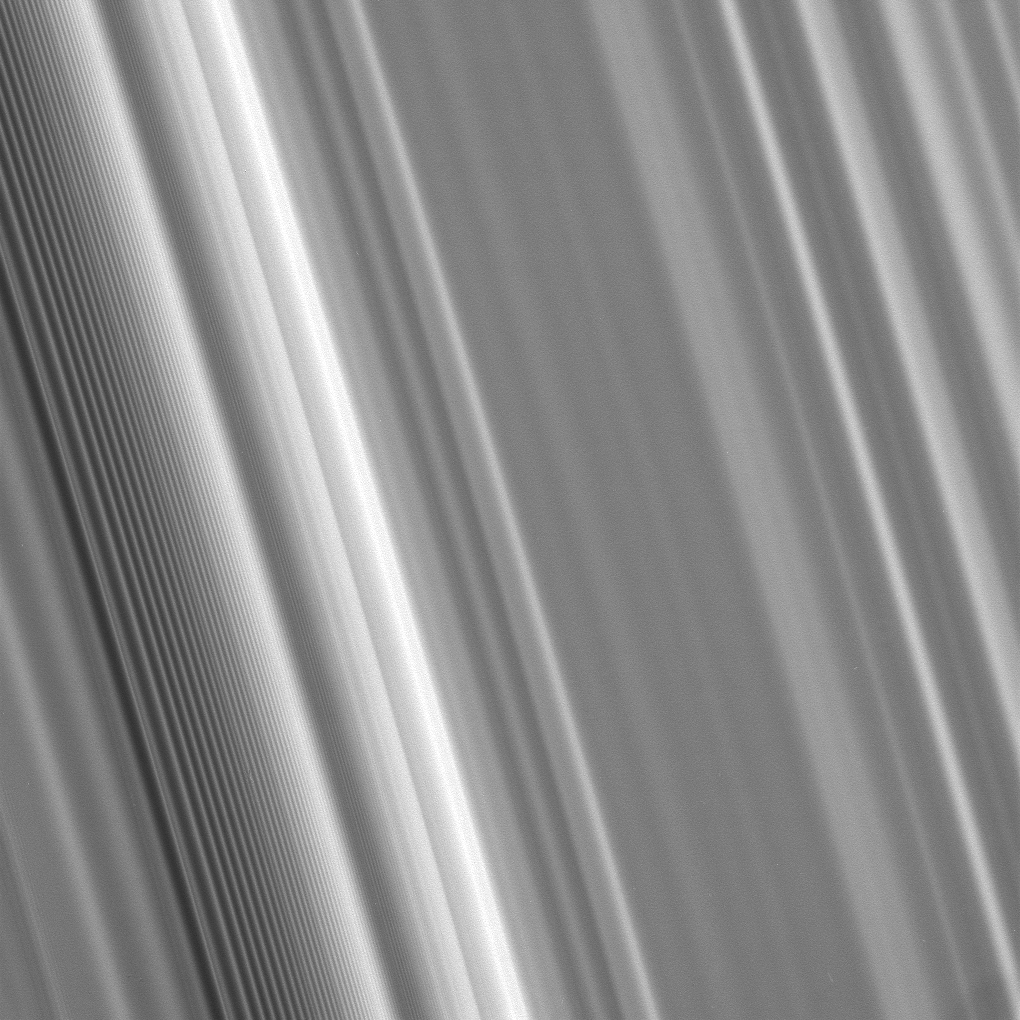

Tight Spiral

This high-resolution view shows, at left, a spiral density wave in Saturn’s inner B ring. A spiral density wave is a spiral-shaped massing of particles that tightly winds many times around the planet. These waves decrease in wavelength with increasing distance from the planet.

Scientists use images like this one to understand the mass of the rings and the collisional dynamics of the ring particles.

The view looks toward the sunlit side of the rings from about 50 degrees below the ringplane. The image was taken in visible light with the Cassini spacecraft narrow-angle camera on May 10, 2008. The view was obtained at a distance of approximately 279,000 kilometers (173,000 miles) from Saturn. Image scale is 1 kilometer (0.6 mile) per pixel.

The Cassini-Huygens mission is a cooperative project of NASA, the European Space Agency and the Italian Space Agency. The Jet Propulsion Laboratory, a division of the California Institute of Technology in Pasadena, manages the mission for NASA’s Science Mission Directorate, Washington, D.C. The Cassini orbiter and its two onboard cameras were designed, developed and assembled at JPL. The imaging operations center is based at the Space Science Institute in Boulder, Colo.

Credit: NASA/JPL/Space Science Institute